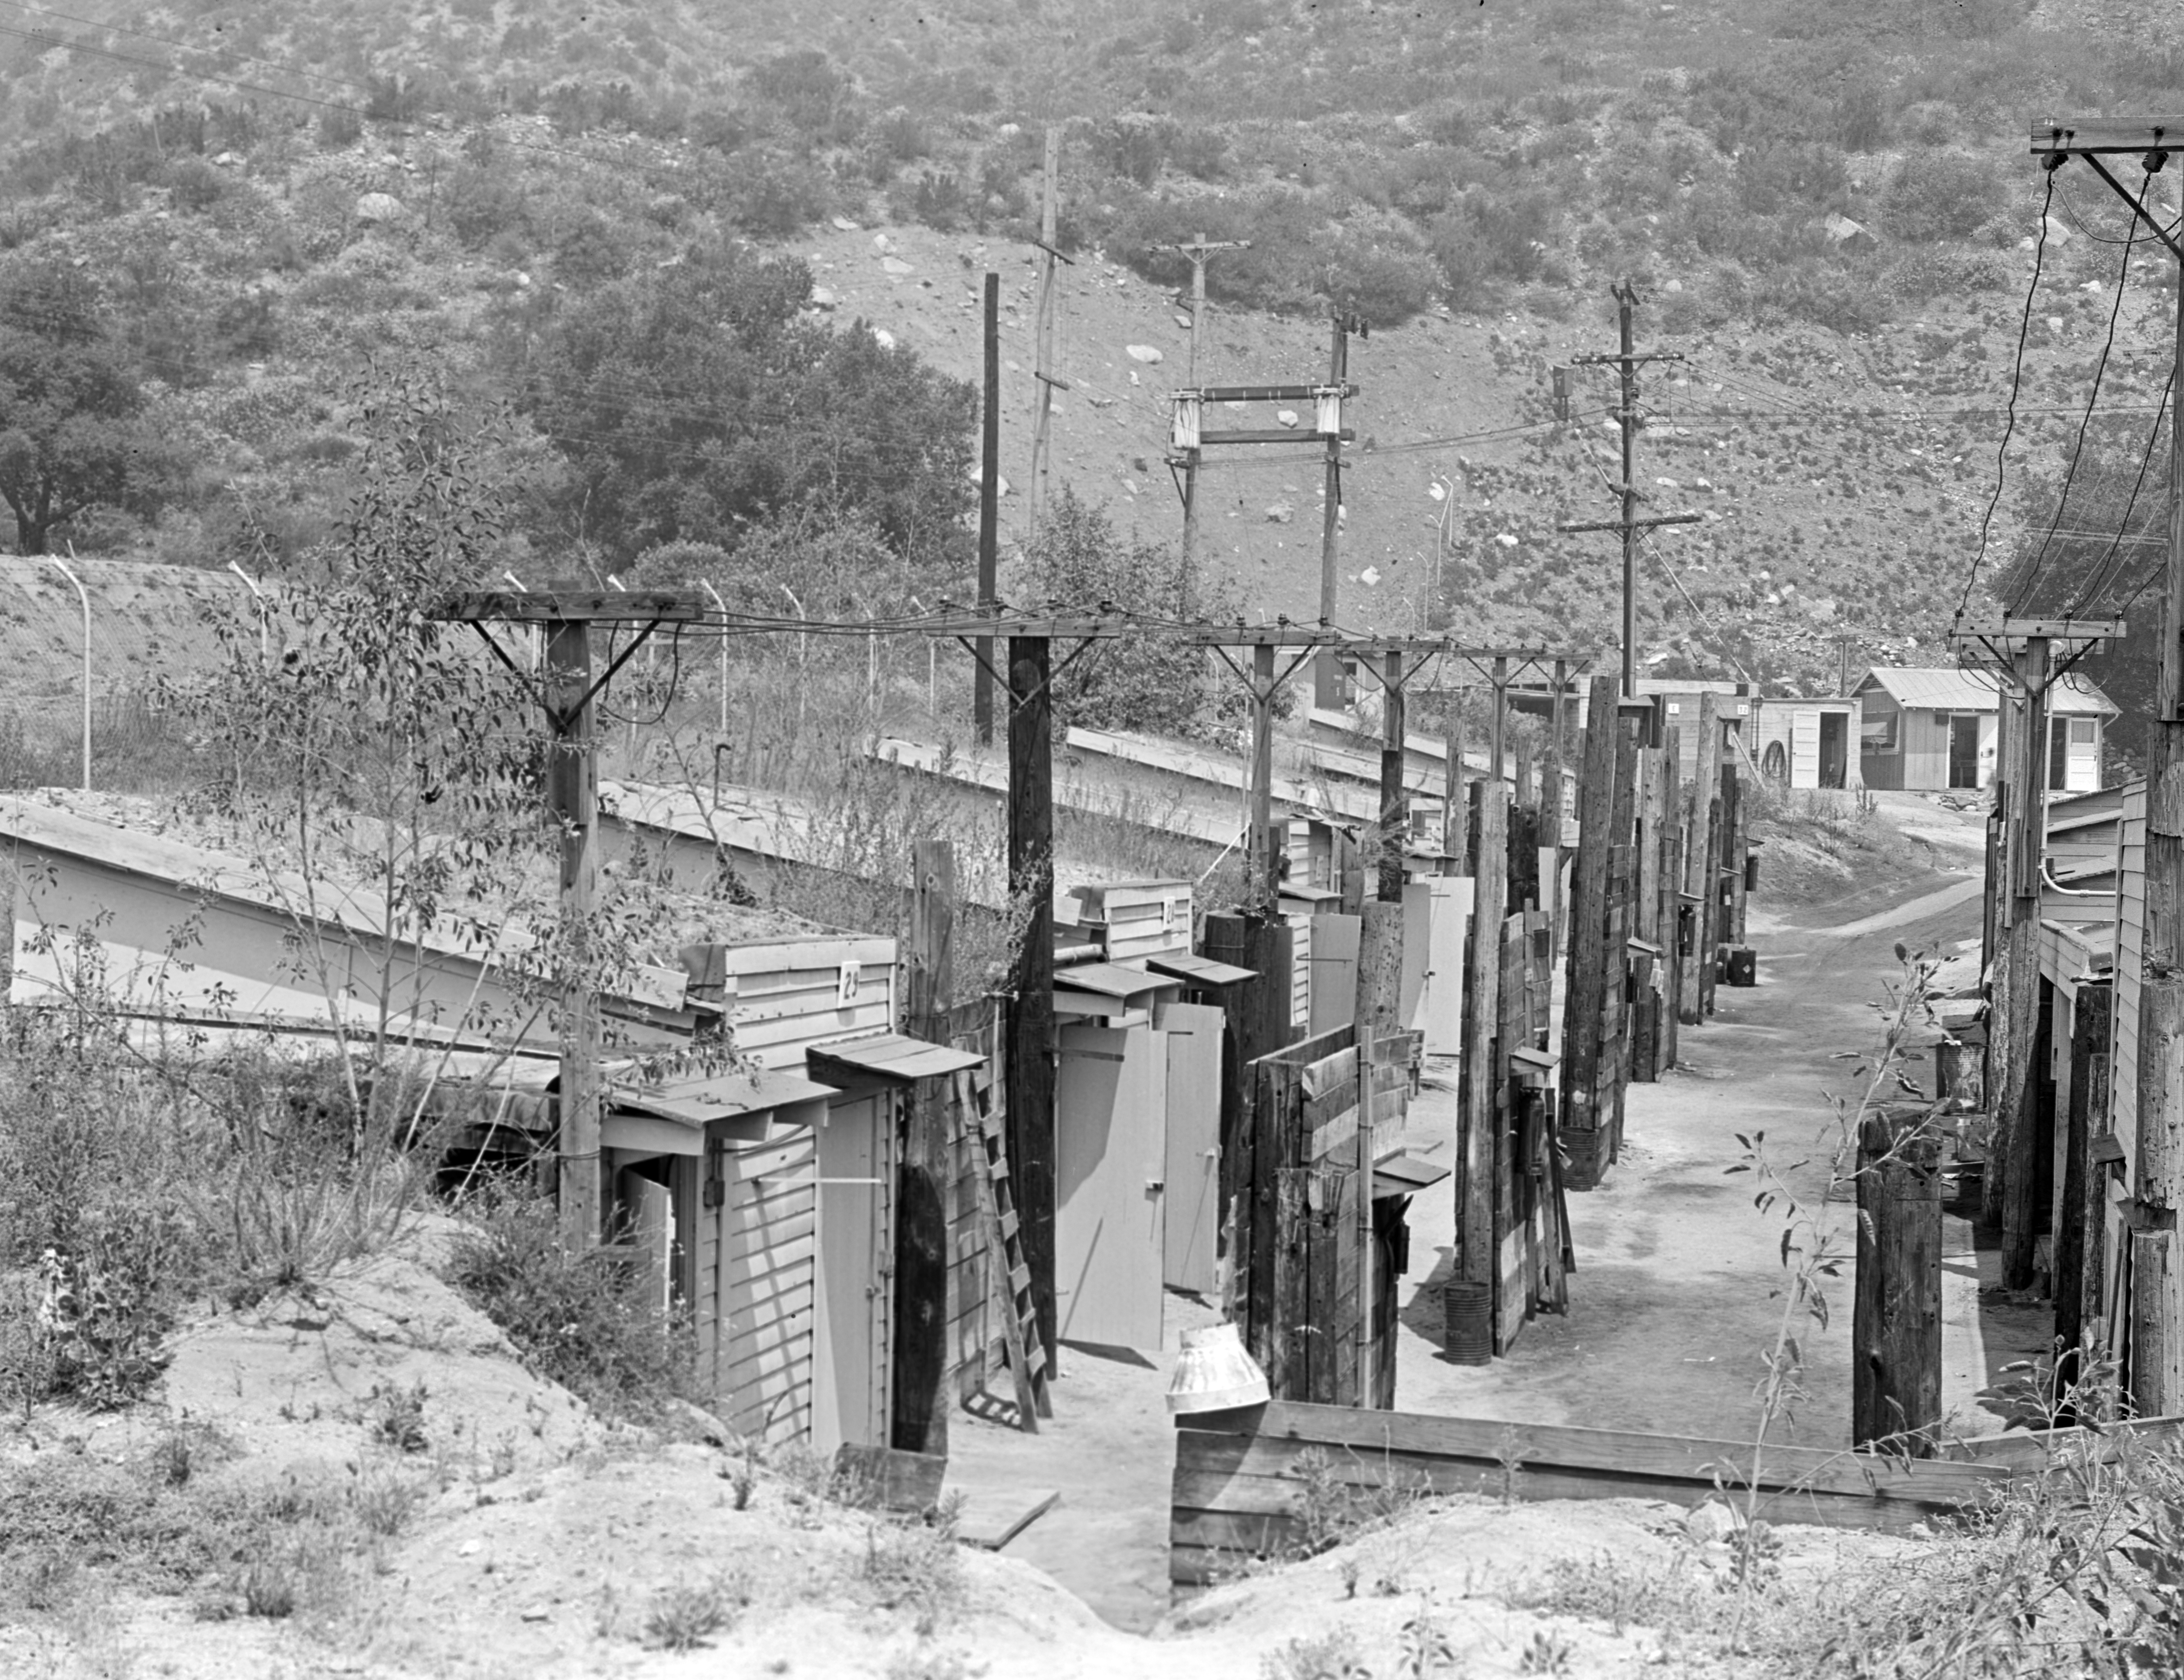

The Gulch

This archival image was released as part of a gallery comparing JPL’s past and present, commemorating the 80th anniversary of NASA’s Jet Propulsion Laboratory on Oct. 31, 2016.

At the northeast end of the Jet Propulsion Laboratory, there was a row of rocket test pits and storage buildings that housed explosives. This was near the Arroyo Seco, a dry canyon wash at the base of the San Gabriel Mountains. The picture was taken in August 1944. Today, this area is a small parking lot behind the Fabrication Shop (Building 103).

JPL is a division of the Caltech in Pasadena, California.

Credit: NASA/JPL-Caltech